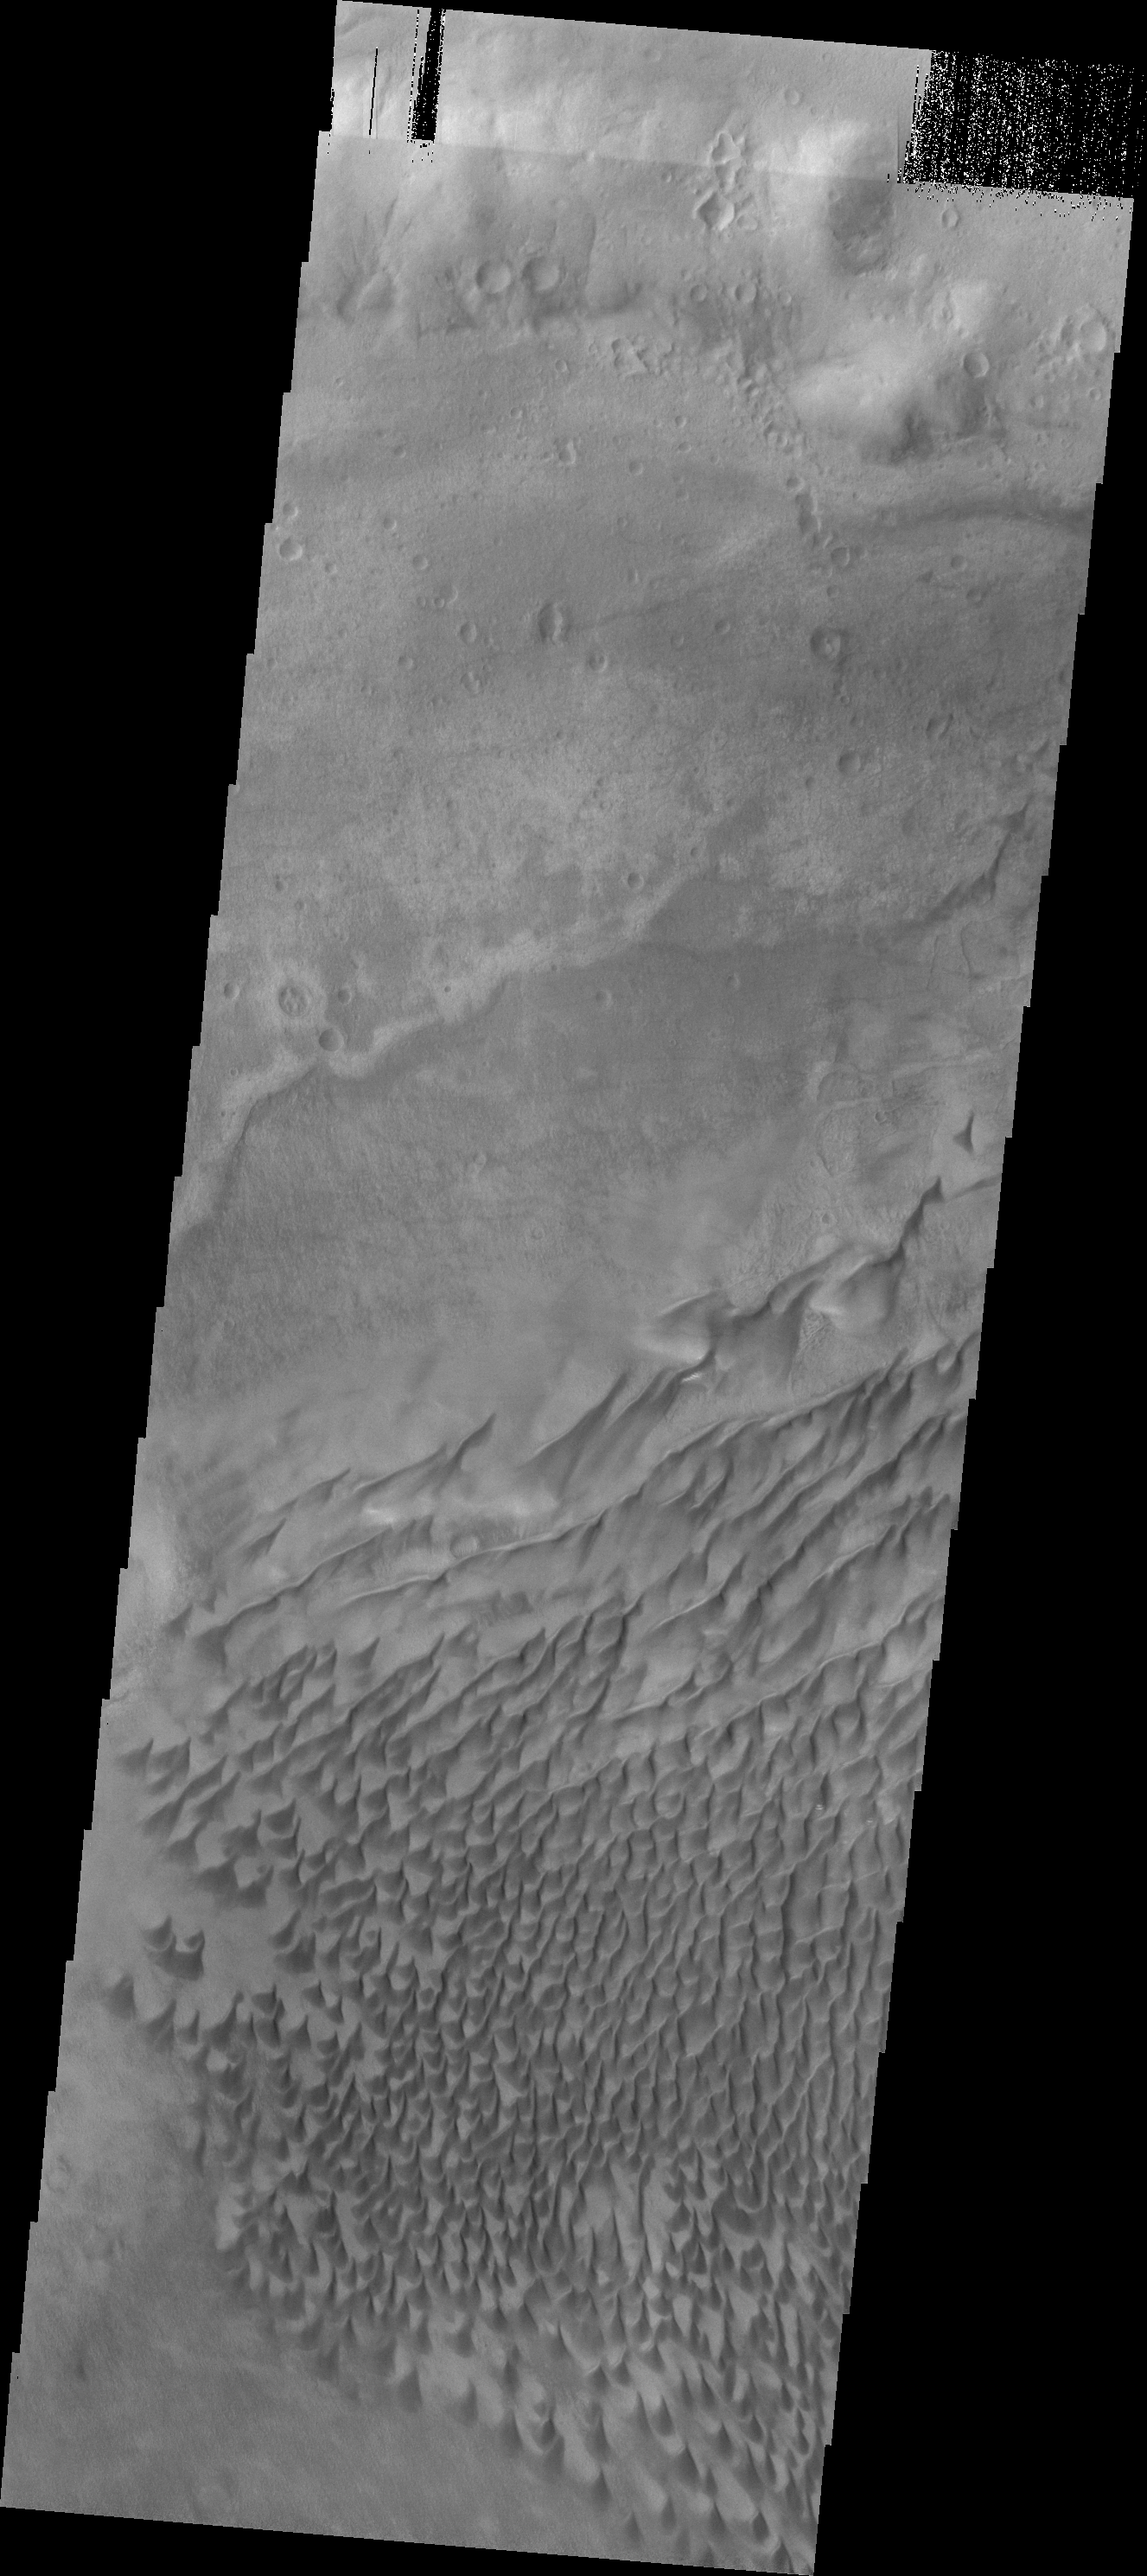

Russell Crater Dunes

The sand dunes in this VIS image are located on the floor of Russell Crater.

Credit: NASA/JPL/ASU